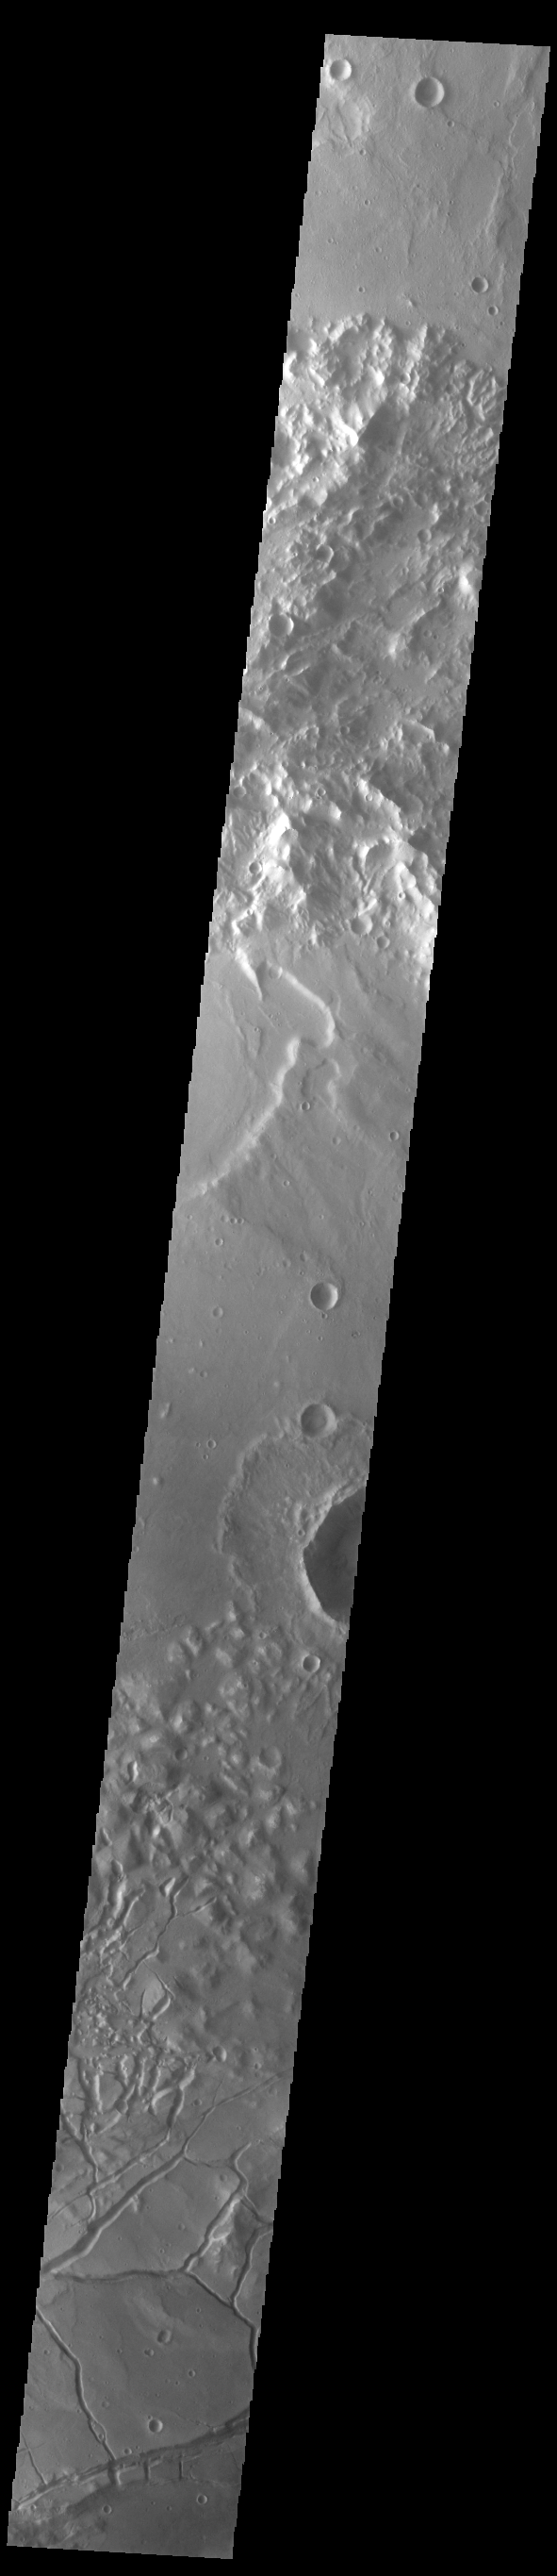

Gorgonum Chaos

The bottom portion of this VIS image shows part of Gorgonum Chaos. Chaos terrain is typified by regions of blocky, often steep sided, mesas interspersed with deep valleys. With time and erosion the valleys widen and the mesas become smaller. Chaotic regions form when groundwater escapes to the surface, undermining it and causing the ground to collapse. Gorgonum Chaos is located in Terra Sirenum.

Credit: NASA/JPL-Caltech/ASU